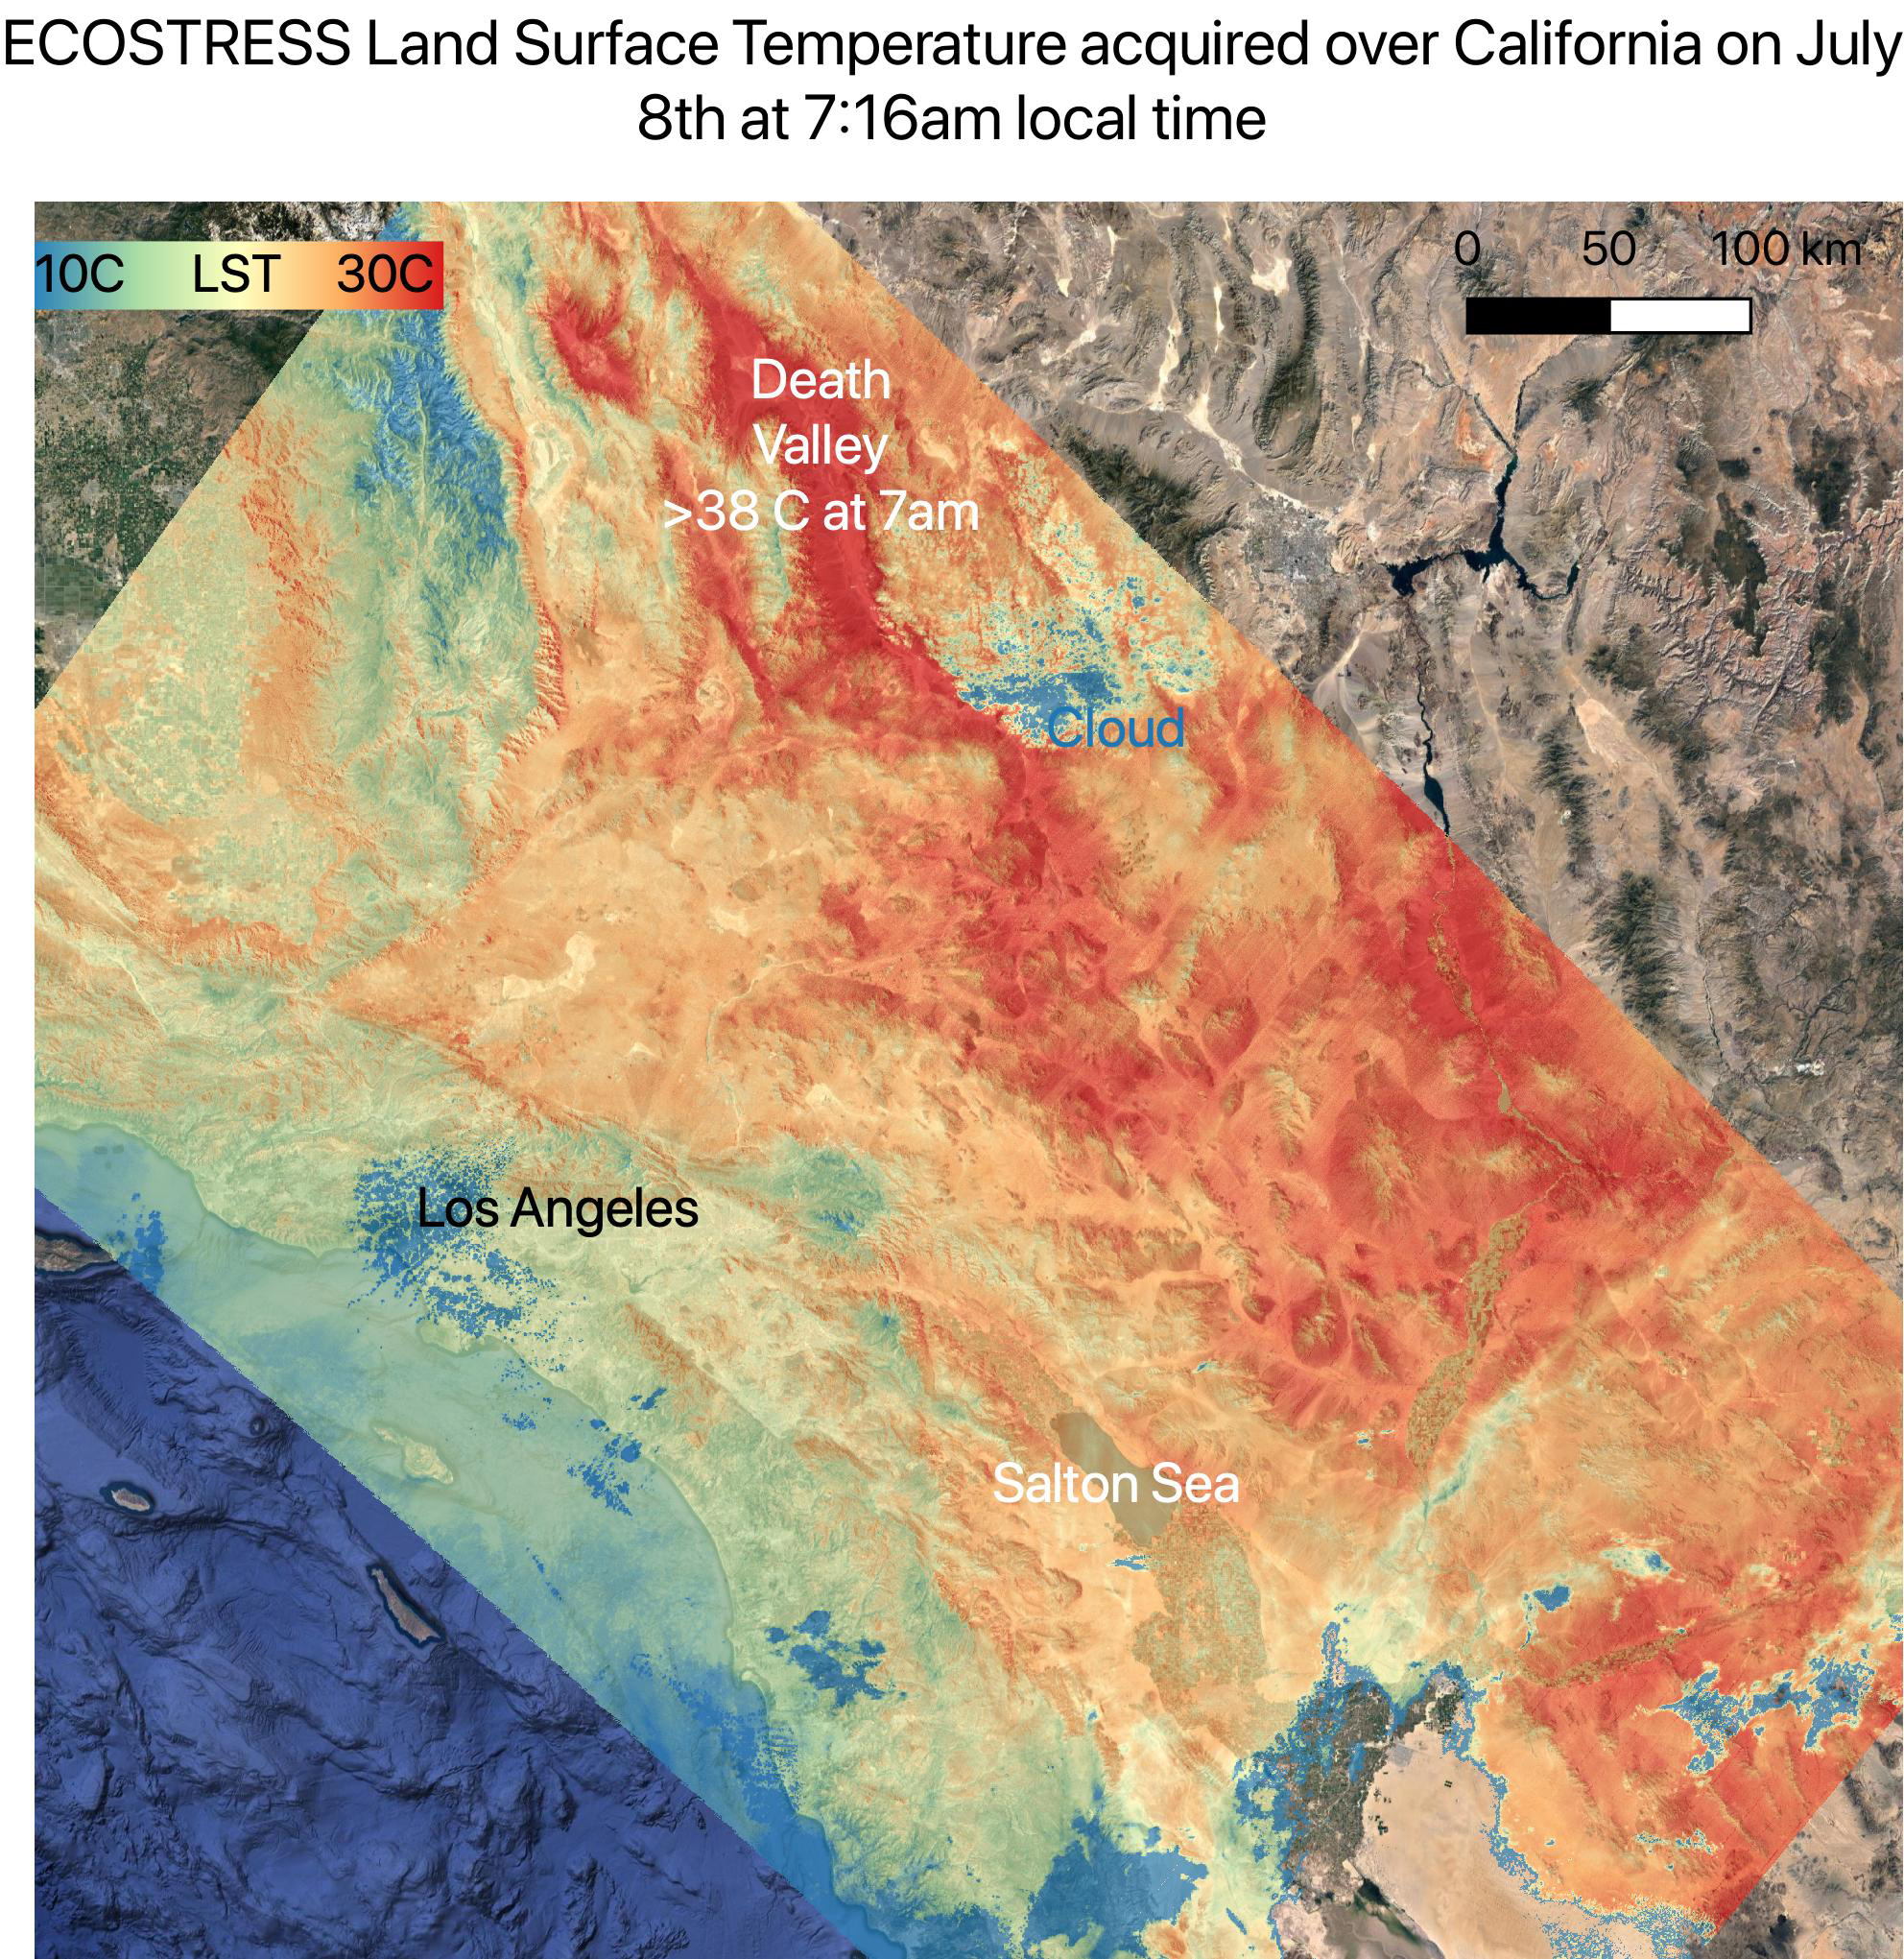

July 2021 Heat Wave Ground Temperature

On July 8, NASA’s ECOsystem Spaceborne Thermal Radiometer Experiment on Space Station (ECOSTRESS) instrument captured ground surface temperature data over California. In the image, areas in red – including Death Valley – had surpassed 86 degrees Fahrenheit (30 degrees Celsius) by 7:16 a.m. local time, well above average ground surface temperatures for the area.

Tasked with detecting plant water use and stress, ECOSTRESS’s primary mission is to measure the temperature of plants heating up as they run out of water. But it can also measure and track heat-related phenomena like heat waves, wildfires, and volcanoes. ECOSTRESS observations have a spatial resolution of about 77 by 77 yards (70 by 70 meters), which enables researchers to study surface-temperature conditions down to the size of a football field. Due to the space station’s unique orbit, the mission can acquire images of the same regions at different times of the day, as opposed to crossing over each area at the same time of day like satellites in other orbits do. This is advantageous when monitoring plant stress in the same area throughout the day, for example.

The ECOSTRESS mission launched to the space station on June 29, 2018. NASA’s Jet Propulsion Laboratory, a division of Caltech in Pasadena, California, built and manages the mission for the Earth Science Division in the Science Mission Directorate at NASA Headquarters in Washington. ECOSTRESS is an Earth Venture Instrument mission; the program is managed by NASA’s Earth System Science Pathfinder program at NASA’s Langley Research Center in Hampton, Virginia.

Credit: NASA/JPL-Caltech